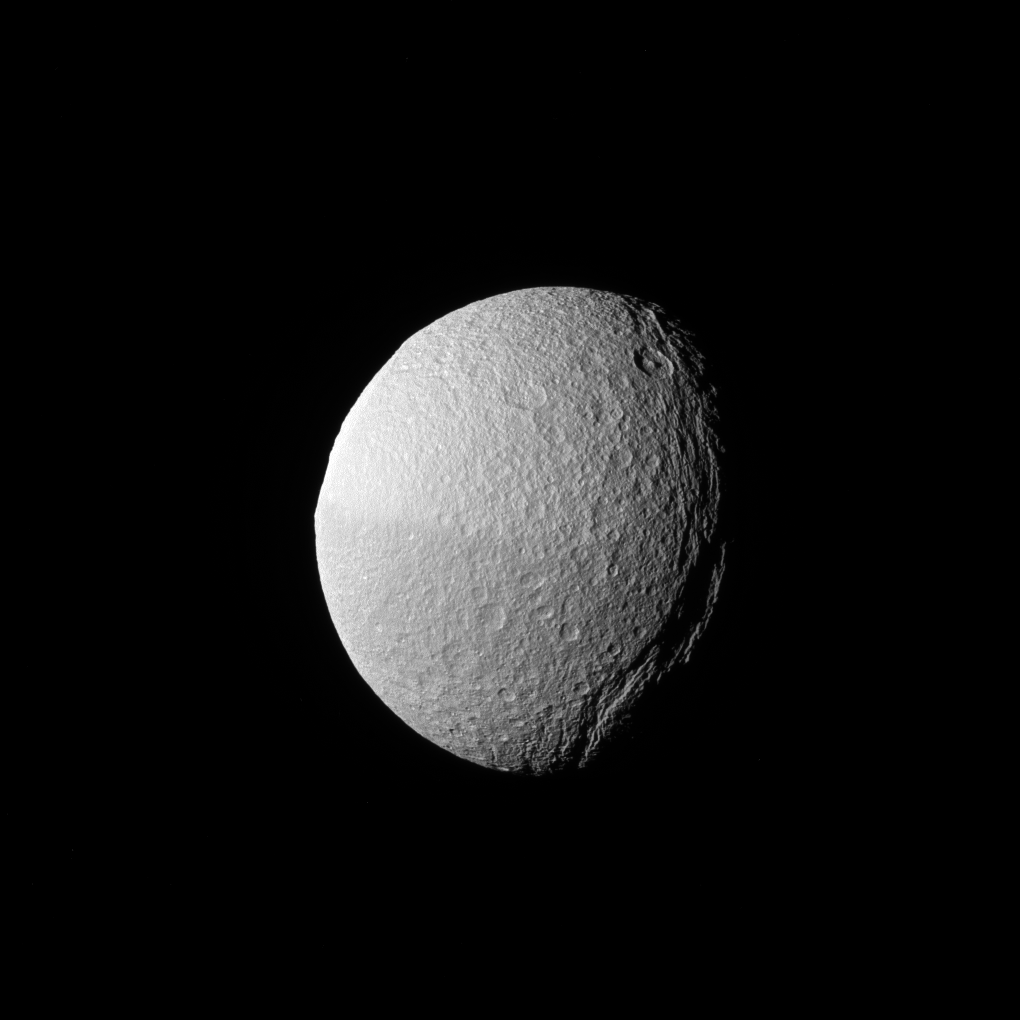

Dark Chasm

The low angle of the sun over Tethys’ massive canyon, Ithaca Chasma (near the terminator, at right), highlights the contours of this enormous rift.

Ithaca Chasma is up to 60 miles (100 kilometers) wide, and runs nearly three-fourths of the way around icy Tethys (660 miles or 1,062 kilometers across). The canyon has a maximum depth of nearly 2.4 miles (4 kilometers) deep.

The giant crater Odysseus — usually one of Tethys’ most recognizable features– is barely seen in profile along the limb, at upper left.

This view looks toward the Saturn-facing hemisphere of Tethys. North on Tethys is up and rotated 5 degrees to the left. The image was taken in green light with the Cassini spacecraft narrow-angle camera on Jan. 30, 2017.

The view was obtained at a distance of approximately 221,000 miles (356,000 kilometers) from Tethys. Image scale is 1 mile (2 kilometers) per pixel.

The Cassini mission is a cooperative project of NASA, ESA (the European Space Agency) and the Italian Space Agency. The Jet Propulsion Laboratory, a division of the California Institute of Technology in Pasadena, manages the mission for NASA’s Science Mission Directorate, Washington. The Cassini orbiter and its two onboard cameras were designed, developed and assembled at JPL. The imaging operations center is based at the Space Science Institute in Boulder, Colorado.

Credit: NASA/JPL-Caltech/Space Science Institute